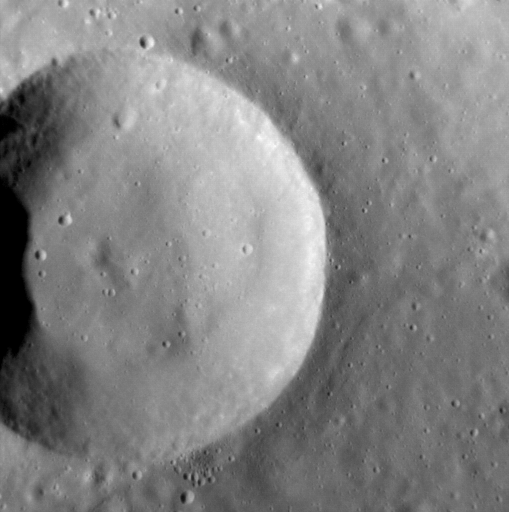

Simply Cratering

Simple craters adorn Mercury’s surface. This unnamed example lies in the northern volcanic plains, and likely post-dates most of the volcanism in the region. Its raised rim is still largely preserved, suggesting that it is relatively young — by Mercury’s standards: it’s probably still many millions of years old! Its interior is slightly raised, the result of deformation by a small wrinkle ridge located just to its east.

This image was acquired as a high-resolution targeted observation. Targeted observations are images of a small area on Mercury’s surface at resolutions much higher than the 200-meter/pixel morphology base map. It is not possible to cover all of Mercury’s surface at this high resolution, but typically several areas of high scientific interest are imaged in this mode each week.

Date acquired: September 02, 2013
Image Mission Elapsed Time (MET): 20407784
Image ID: 4744802
Instrument: Narrow Angle Camera (NAC) of the Mercury Dual Imaging System (MDIS)
Center Latitude: 63.4°
Center Longitude: 336.0° E
Resolution: 23.9 meters/pixel
Scale: This crater is 9.4 km (5.8 mi.) in diameter
Incidence Angle: 63.51°
Emission Angle: 9.49°
Phase Angle: 54.02°
North is to the right of the image.

The MESSENGER spacecraft is the first ever to orbit the planet Mercury, and the spacecraft’s seven scientific instruments and radio science investigation are unraveling the history and evolution of the Solar System’s innermost planet. MESSENGER acquired over 150,000 images and extensive other data sets. MESSENGER is capable of continuing orbital operations until early 2015.

For information regarding the use of images, see the MESSENGER image use policy.

Credit: NASA/Johns Hopkins University Applied Physics Laboratory/Carnegie Institution of Washington